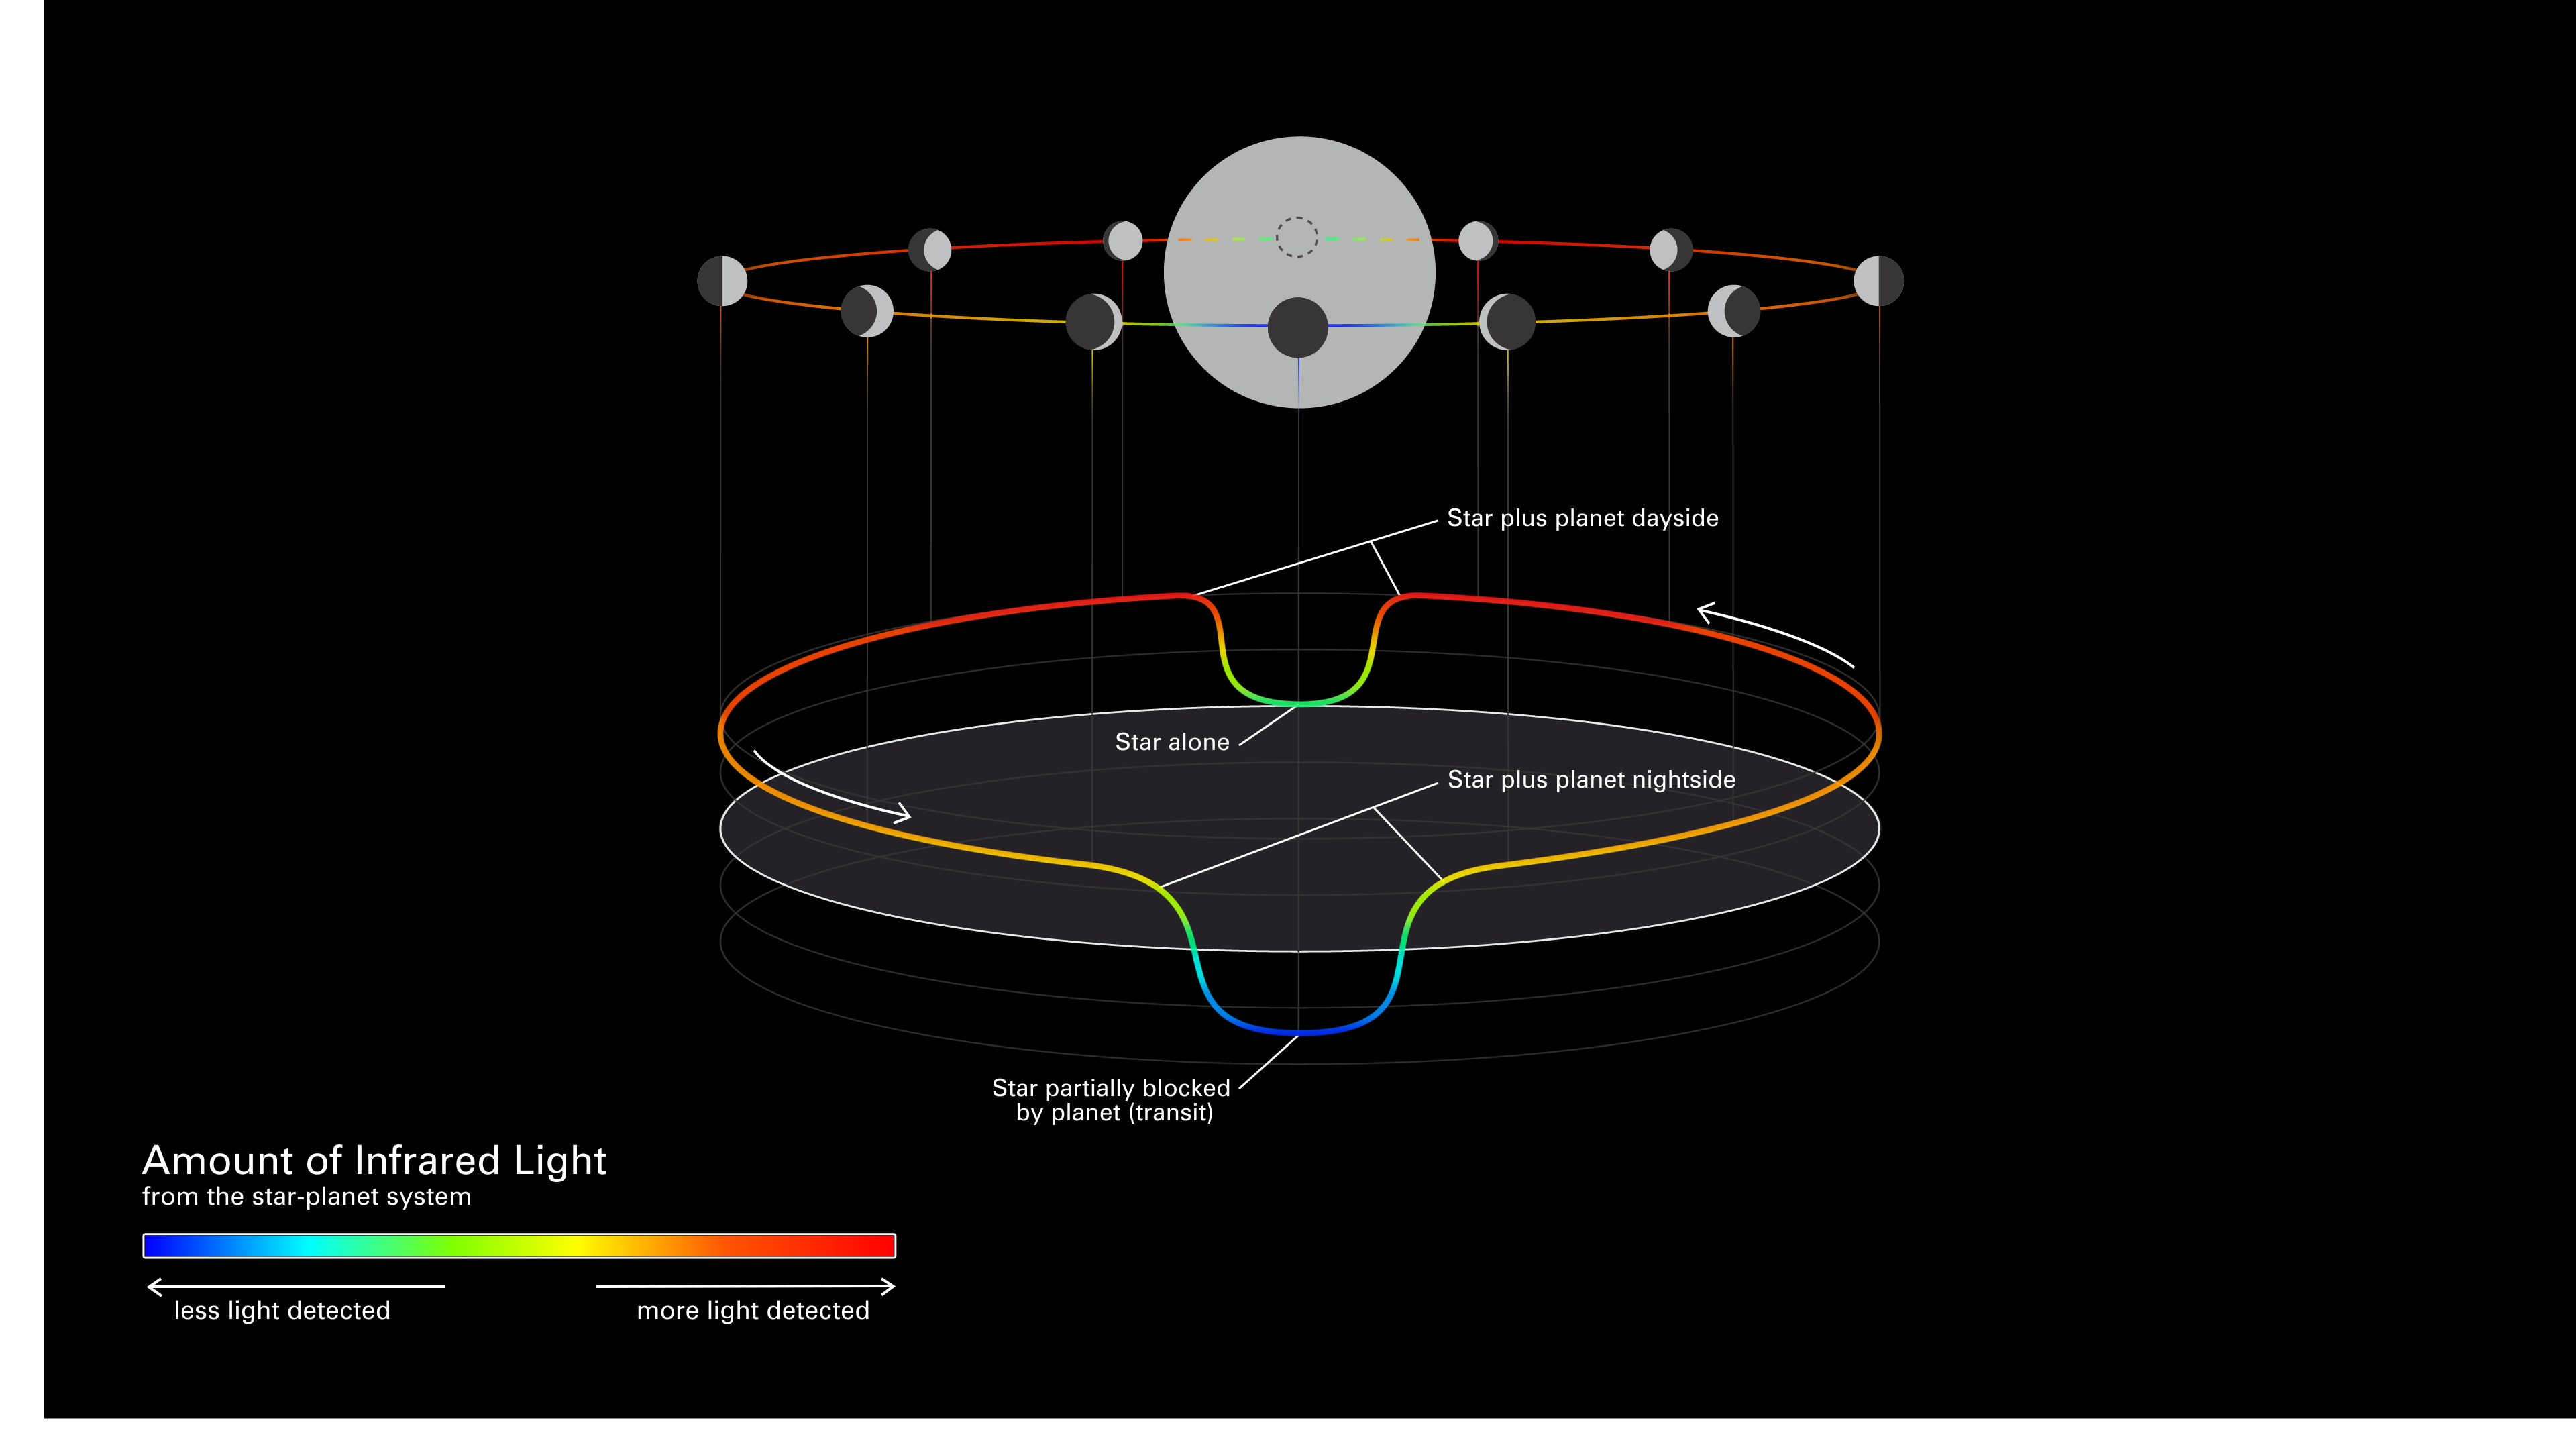

Diagram of an Exoplanet Phase Curve

This simplified diagram of an exoplanet phase curve shows the change in total brightness of a star–planet system as the planet orbits the star. The system looks brighter when more of the lit side of the planet is facing the telescope (full phase), and dimmer when more of the dark side is facing the telescope (new phase).

(Top) Diagram showing the change in a planet’s phase (the amount of the lit side facing the telescope) as it orbits its star. (Middle) Three-dimensional graph showing the change in the total brightness of the star–planet system as the planet orbits its star. In this graph, known as a light curve, the horizontal plane is orbital location and the vertical axis is brightness. (Bottom) Color scale bar. In both the orbital diagram and the light curve, brightness is color-coded from blue (least amount of light detected) to red (most light detected).

Researchers will use Webb’s Mid-Infrared Instrument (MIRI) to measure the brightness of different wavelengths of mid-infrared light as exoplanet GJ 1214 b completes one full orbit around its star. Although Webb will not be able to observe the planet directly on its own – the star is too bright and the planet too close to see separately – it is sensitive enough to measure very subtle changes in the total amount of light from the star and planet together, as the planet moves.

Because it is so close to its star, GJ 1214 b is thought to be tidally locked: One side of the planet faces toward the star at all times and is permanently lit, while the other side faces away in permanent darkness. As a result, the day side of the planet is expected to be significantly hotter, emitting more infrared light than the night side. However, the detailed difference in temperature with longitude depends on how much the atmosphere reflects or absorbs starlight, how well it retains heat, and how it moves heat from one side of the planet to the other. This in turn depends on the composition of the atmosphere. (A water steam atmosphere, for example, would transport a very different amount of heat to the night side than an atmosphere dominated by hydrogen.) Researchers will use the mid-infrared phase curve of GJ 1214 b to map the temperature of the planet by longitude, and then use that information to narrow down possible atmospheric characteristics.

Credit: Illustration: NASA, ESA, CSA, Dani Player (STScI)